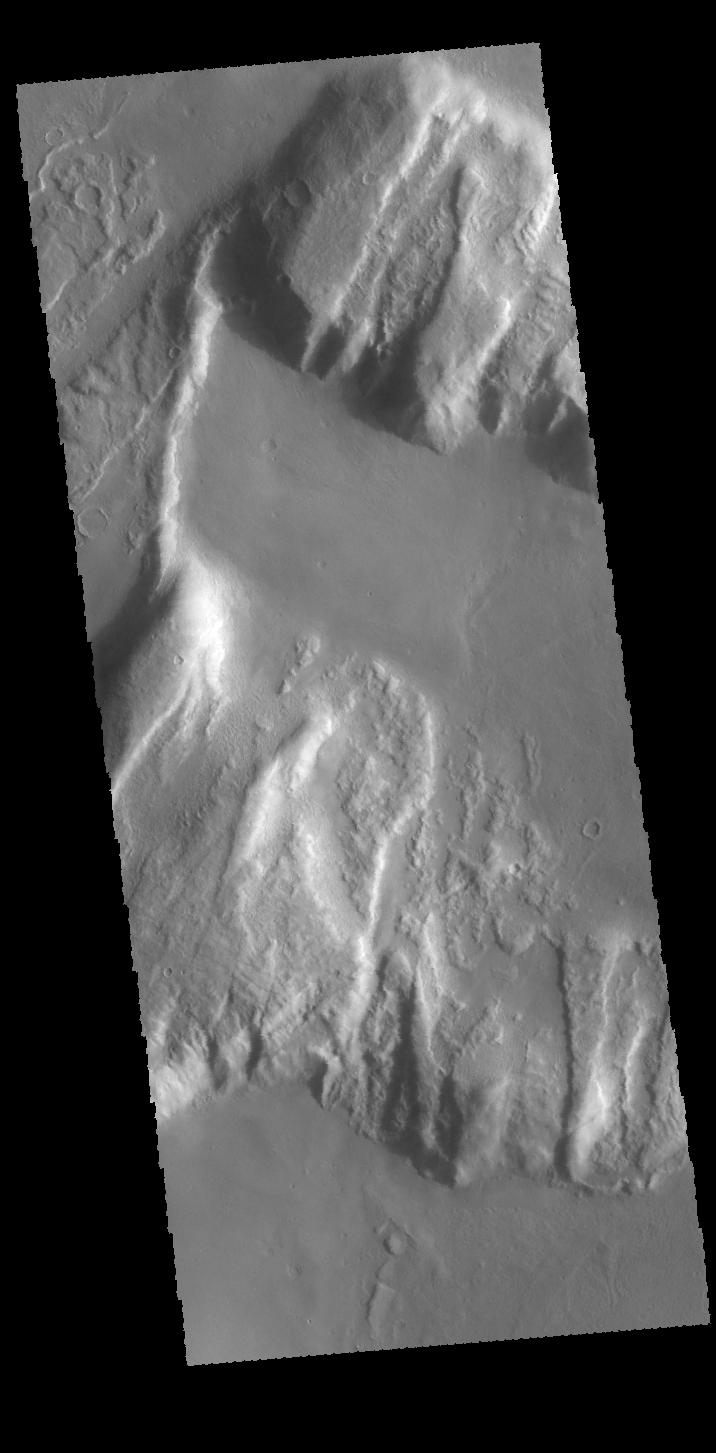

Tanaica Montes

This VIS image shows the northern margin of Tanaica Montes. These hills are cut by fractures, which are in alignment with the regional trend of tectonic faulting found east of Alba Mons.

Credit: NASA/JPL-Caltech/ASU